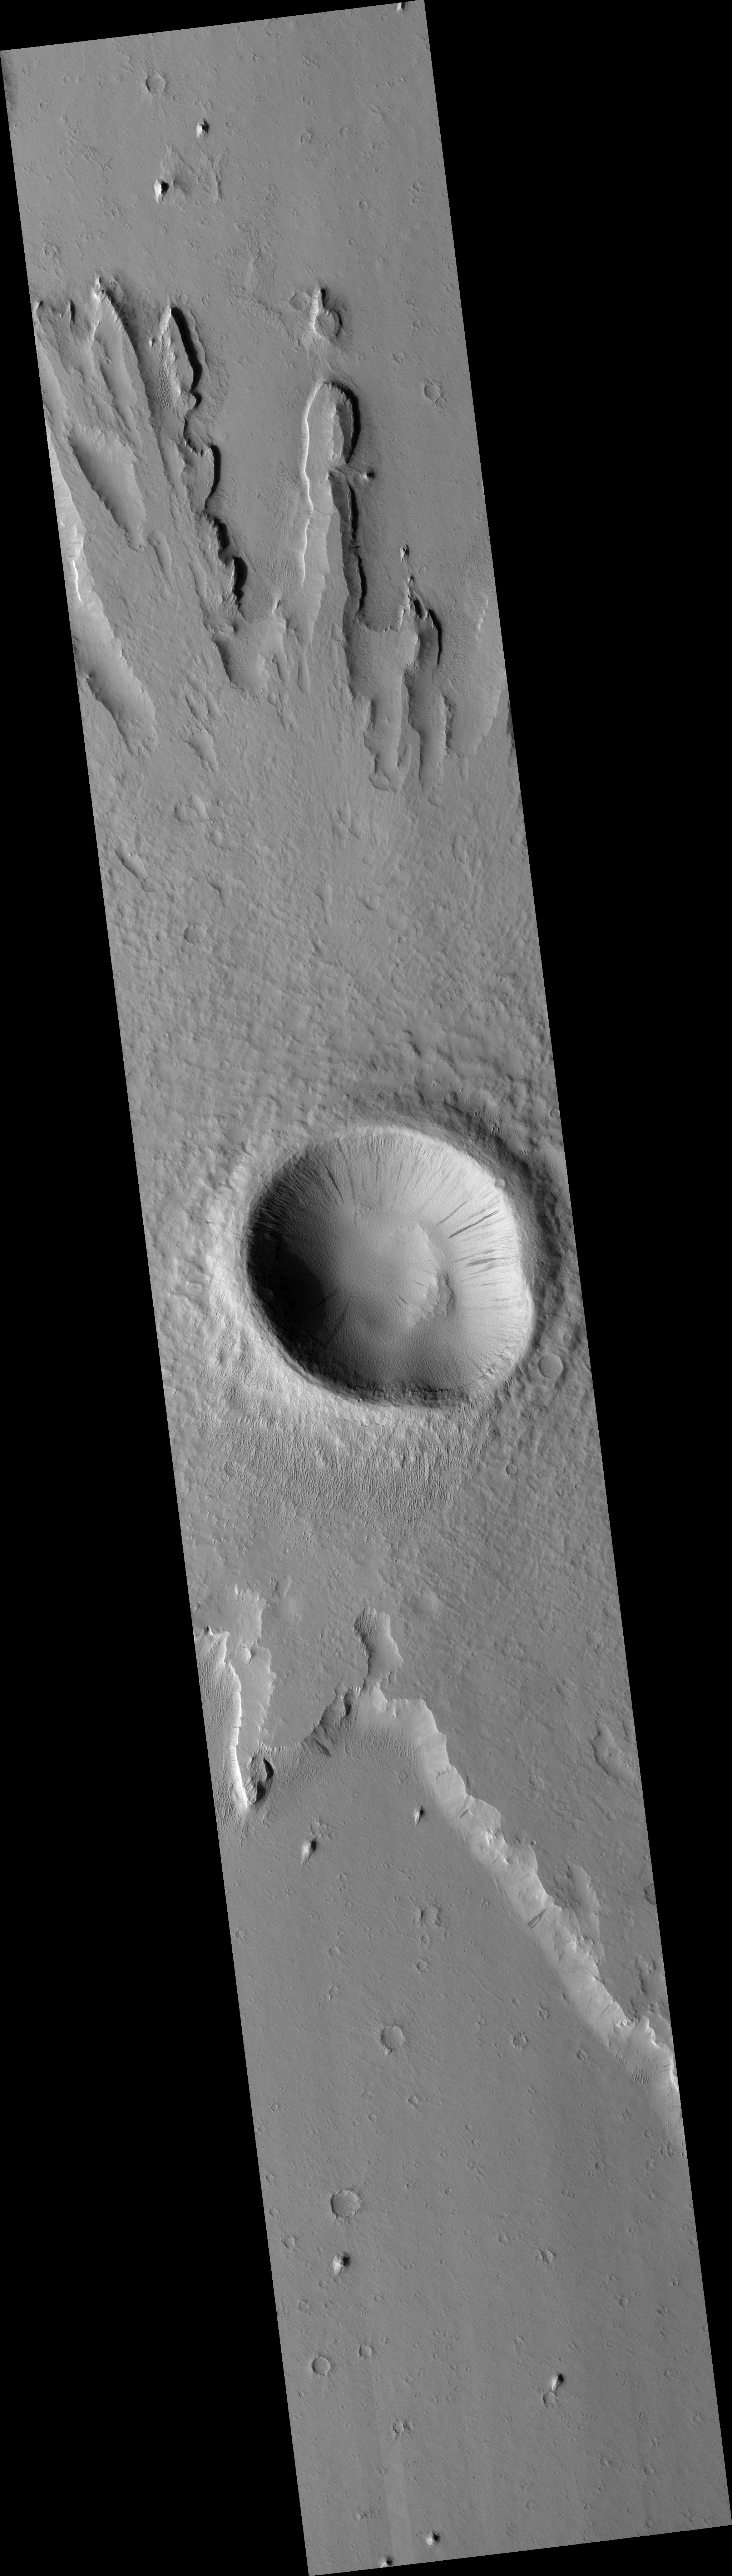

Pedestal Crater in the Medusa Fossae Formation

This HiRISE image (PSP_003253_1880) shows a pedestal crater located in a geologic unit on Mars called the Medusa Fossae Formation.

Pedestal craters are produced by differential erosion around impact craters. If the ejecta (material thrown out of the crater) is more resistant to erosion, then the crater and surrounding ejecta will be preserved while the surface is eroded nearby. This causes the ejecta blanket surrounding the crater to form a “pedestal,” standing out in relief rather than gradually merging into its surroundings.

There appear to be at least two resistant layers in the material around this pedestal crater, as there are two “steps” in the topography of the pedestal. The cutout, from the long ridge near the top center of the image, shows these steps as well as possible smaller-scale layering.

Despite the detail resolved by HiRISE, it is not clear why the step-forming layers are more resistant. Much of the scene is coated with a mantle of dust which obscures details. Dark slope streaks, likely produced by small avalanches in the dust, are common here. Dust deposition and erosion are also likely the reason for the scalloped texture of mantling material in the crater.

Observation Toolbox
Acquisition date: 4 April 2007
Local Mars time: 3:35 PM
Degrees latitude (centered): 7.7°
Degrees longitude (East): 196.2°
Range to target site: 276.8 km (173.0 miles)
Original image scale range: 55.4 cm/pixel (with 2 x 2 binning) so objects ~166 cm across are resolved
Map-projected scale: 50 cm/pixel and north is up
Map-projection: EQUIRECTANGULAR
Emission angle: 1.1°
Phase angle: 58.8°
Solar incidence angle: 58°, with the Sun about 32° above the horizon
Solar longitude: 214.3°, Northern Autumn

NASA’s Jet Propulsion Laboratory, a division of the California Institute of Technology in Pasadena, manages the Mars Reconnaissance Orbiter for NASA’s Science Mission Directorate, Washington. Lockheed Martin Space Systems, Denver, is the prime contractor for the project and built the spacecraft. The High Resolution Imaging Science Experiment is operated by the University of Arizona, Tucson, and the instrument was built by Ball Aerospace and Technology Corp., Boulder, Colo.

Credit: NASA/JPL/Univ. of Arizona